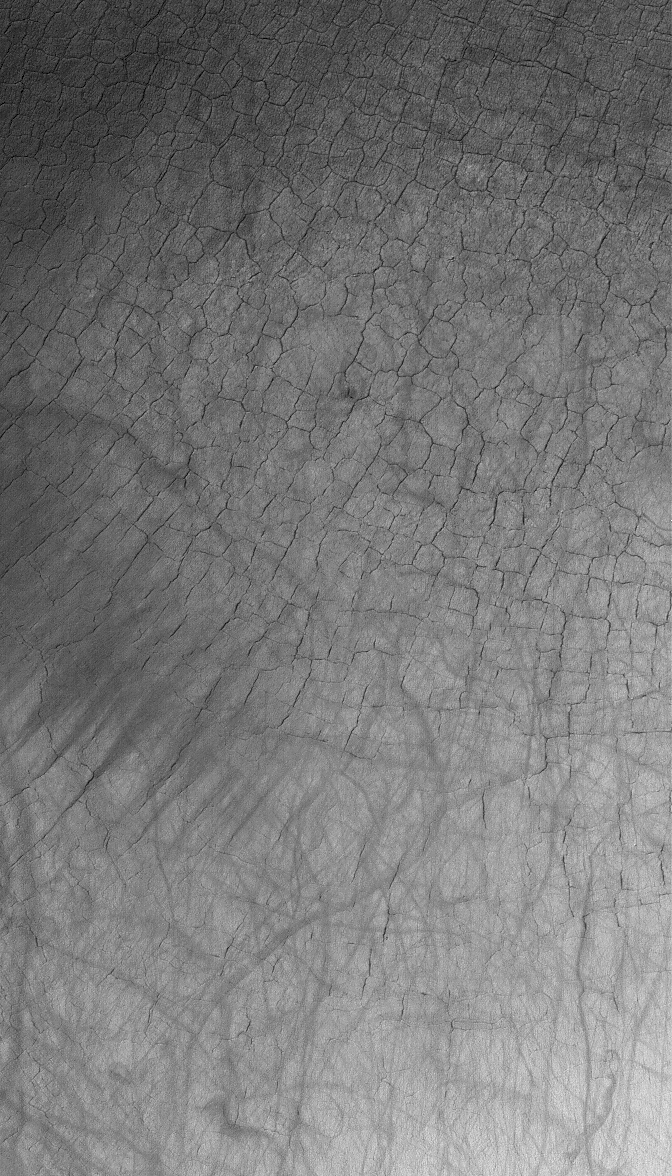

Broken Plain

2 February 2006
This Mars Global Surveyor (MGS) Mars Orbiter Camera (MOC) image shows polygonally patterned ground on the floor of a trough in the southern hemisphere of Mars. The polygons could be an indicator that ground ice is or was present at this location. The dark streaks were formed by passing dust devils.

Location near: 67.4°S, 240.3°W
Image width: ~3 km (~1.9 mi)
Illumination from: upper left
Season: Southern Summer

Credit: NASA/JPL/Malin Space Science Systems